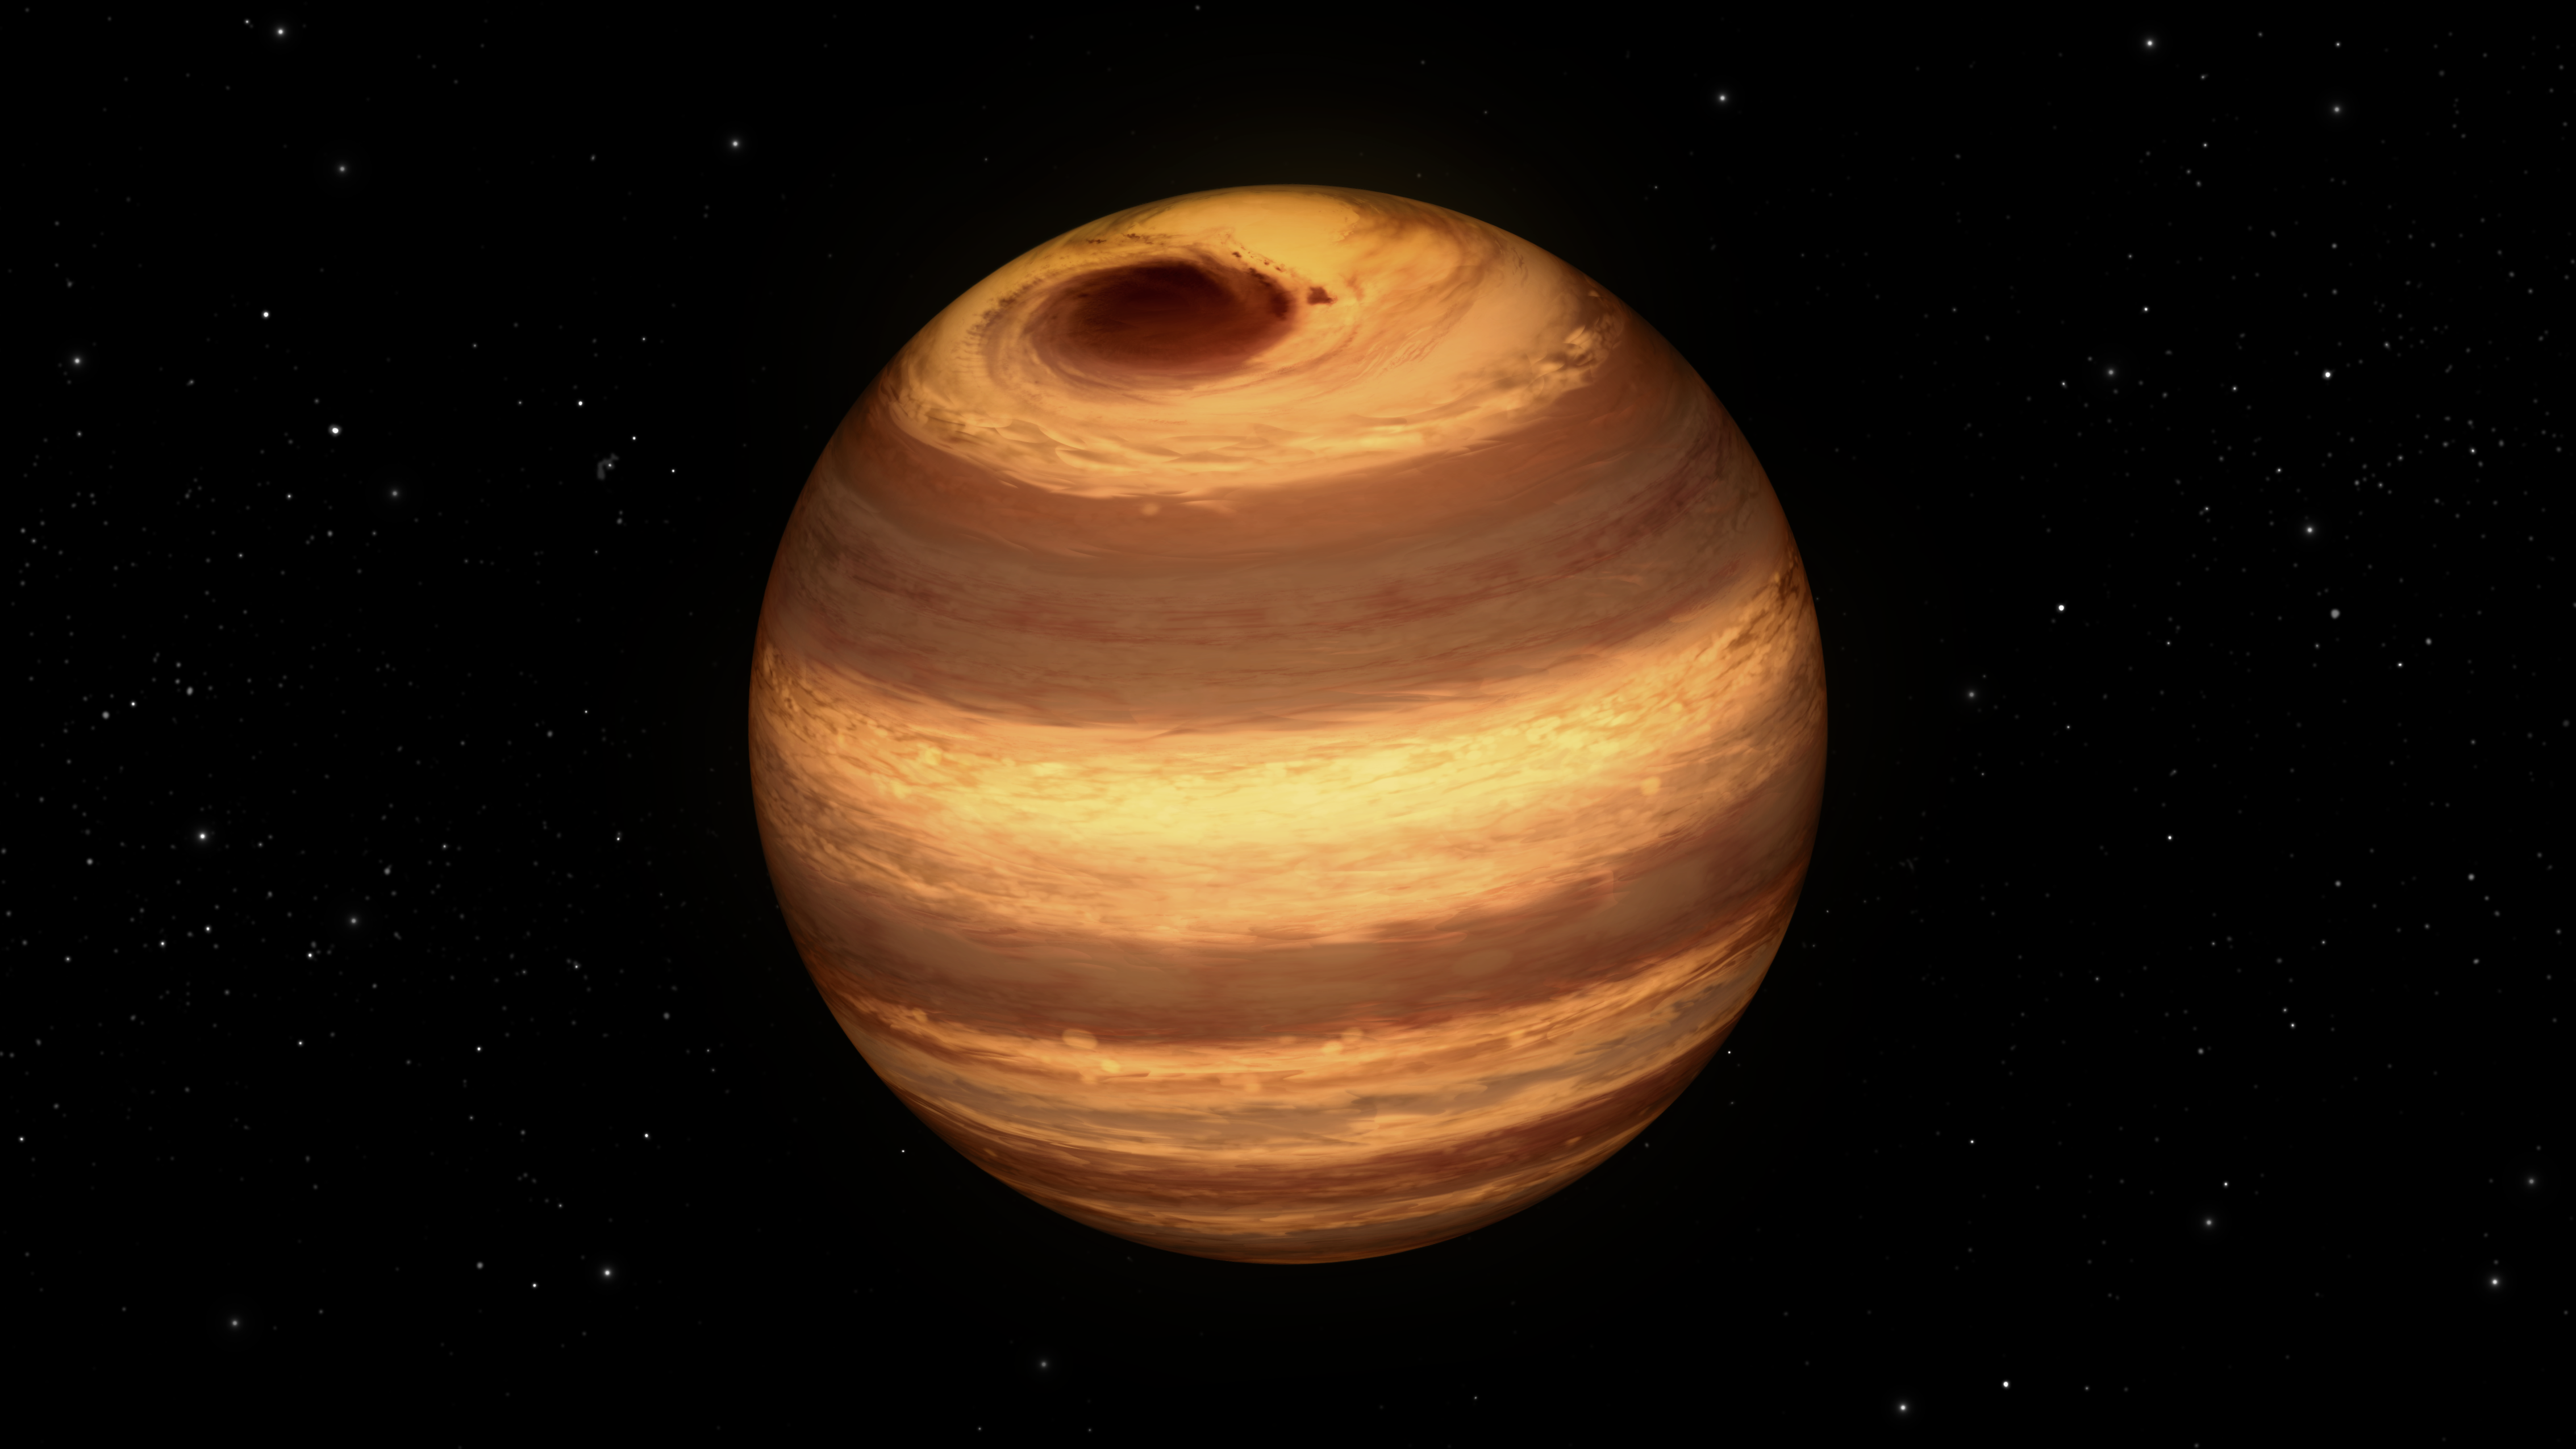

Cool Star Marked by Long-Lived Storm

This illustration shows a cool star, called W1906+40, marked by a raging storm near one of its poles. The storm is thought to be similar to the Great Red Spot on Jupiter. Scientists discovered it using NASA's Kepler and Spitzer space telescopes.

The location of the storm is estimated to be near the north pole of the star based on computer models of the data. The telescopes cannot see the storm itself, but learned of its presence after observing how the star's light changes over time. The storm travels around with the star, making a full lap about every 9 hours. When it passes into a telescope's field of view, it causes light of particular infrared and visible wavelengths to dip in brightness.

The storm has persisted for at least two years. Astronomers aren't sure why it has lasted so long.

While planets are known to have cloudy storms, this is the best evidence yet for a star with the same type of storm. The star, W1906+40, belongs to a thermally cool class of objects called L-dwarfs. Some L-dwarfs are considered stars because they fuse atoms and generate light, as our sun does, while others, called brown dwarfs, are known as "failed stars" for their lack of atomic fusion.

The L-dwarf W1906+40 is thought to be a star based on estimates of its age (the older the L-dwarf, the more likely it is a star). Its temperature is about 2,200 Kelvin (3,500 degrees Fahrenheit). That may sound scorching hot, but as far as stars go, it is relatively cool. Cool enough, in fact, for clouds to form in its atmosphere.

W1906+40 is located 53 light-years away in the constellation Lyra.

Credit: NASA/JPL-Caltech/T. Pyle (IPAC)